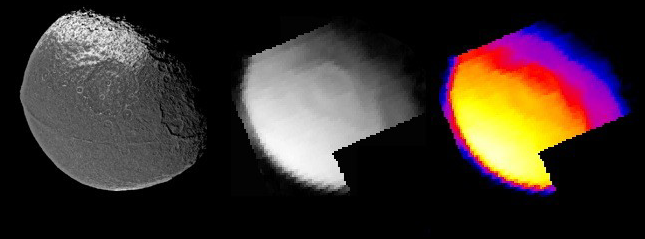

Iapetus Thermal Radiation Image

Figure 1

This image of the infrared heat radiation from Saturn’s moon Iapetus was obtained by the Cassini composite infrared spectrometer instrument 16 hours before Cassini’s closest approach to this mysterious moon, on December 31, 2004. The thermal radiation is shown as both a grayscale image, equivalent to what we would see if our eyes were sensitive to infrared wavelengths near 15 microns, and as a color-coded temperature map. A previously-released mosaic obtained by Cassini’s imaging camera shortly before the composite infrared spectrometer observation, with similar scale and orientation, is also shown for comparison.

Temperatures reach nearly 130 Kelvin (-226 Fahrenheit) at noon on the equator on the dark material that covers most of this side of Iapetus, making high noon on Iapetus’s dark side probably the warmest places in the Saturn system. This is much warmer than temperatures on another Saturnian moon, Phoebe, measured by composite infrared spectrometer in June 2004. Those Phoebe temperature measurements peaked near 112 Kelvin (-258 Fahrenheit), because though Phoebe is almost as dark as Iapetus’s dark material and absorbs nearly as much sunlight, Phoebe rotates much more quickly (once every 9 hours, compared to 79 days for Iapetus). That means the surface has less time to heat up during the day. Temperatures on Iapetus’s bright material are much colder, peaking near 100 Kelvin (-280 Fahrenheit), both because the bright material absorbs less sunlight and because it is further from the equator on this side of Iapetus. Temperatures in the large crater near the center of the disc are slightly different from those in surrounding areas, because sloping surfaces within the crater are warmer where they are tilted towards the Sun and cooler when tilted away from the Sun.

The Cassini-Huygens mission is a cooperative project of NASA, the European Space Agency and the Italian Space Agency. The Jet Propulsion Laboratory, a division of the California Institute of Technology in Pasadena, manages the mission for NASA’s Science Mission Directorate, Washington, D.C. The Cassini orbiter and its two onboard cameras were designed, developed and assembled at JPL. The composite infrared spectrometer team is based at NASA’s Goddard Space Flight Center, Greenbelt, Md.

Credit: NASA/JPL/GSFC